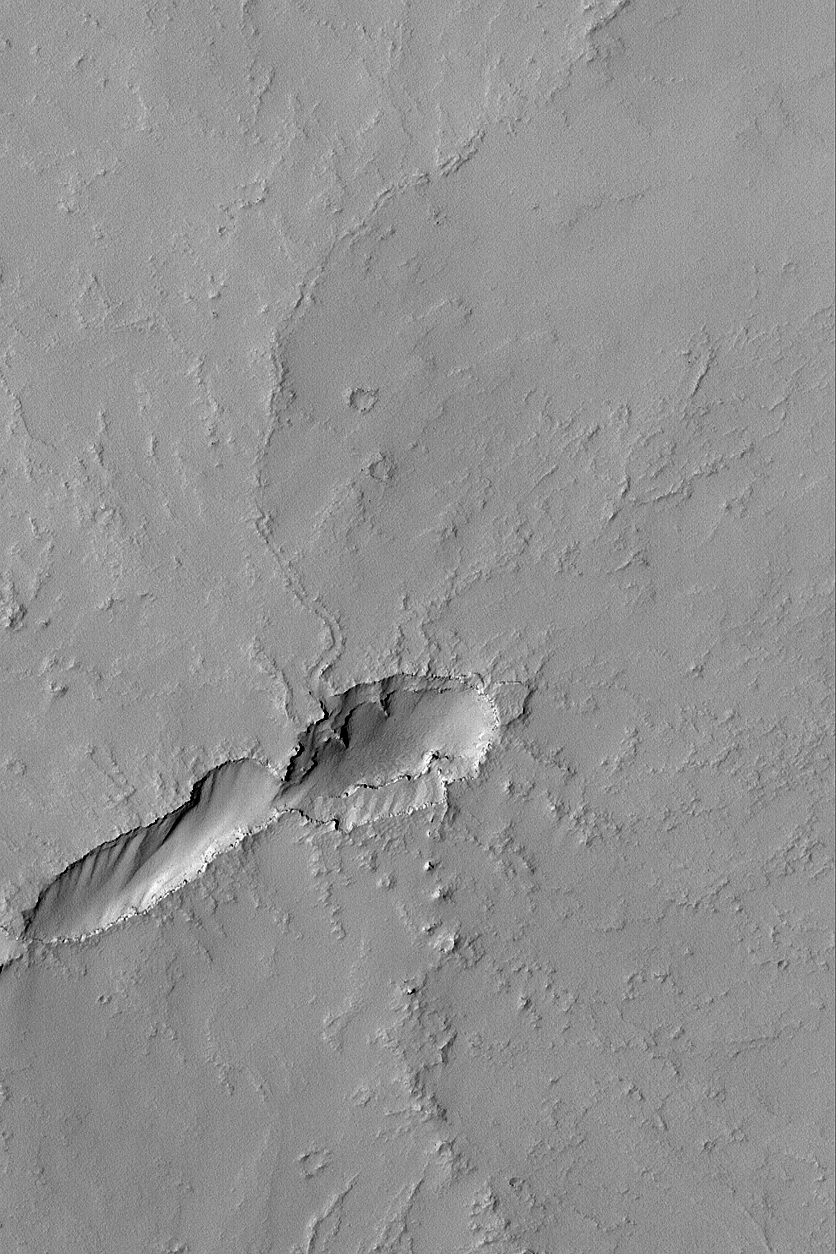

Volcano Near Pavonis Mons

MGS MOC Release No. MOC2-549, 19 November 2003

The volcanic plains to the east, southeast, and south of the giant Tharsis volcano, Pavonis Mons, are dotted by dozens of small volcanoes. This Mars Global Surveyor (MGS) Mars Orbiter Camera (MOC) image shows an example located near 2.1°S, 109.1°W. The elongate depression in the lower left (southwest) quarter of the image is the collapsed vent area for this small, unnamed volcano. A slightly sinuous, leveed channel runs from the depression toward the upper right (north-northeast); this is the trace of a collapsed lava tube. The entire scene has been mantled by dust, such that none of the original volcanic rocks are exposed–except minor occurrences on the steepest slopes in the vent area. The scene is 3 km (1.9 mi) wide and illuminated by sunlight from the left/upper left.

Credit: NASA/JPL/Malin Space Science Systems